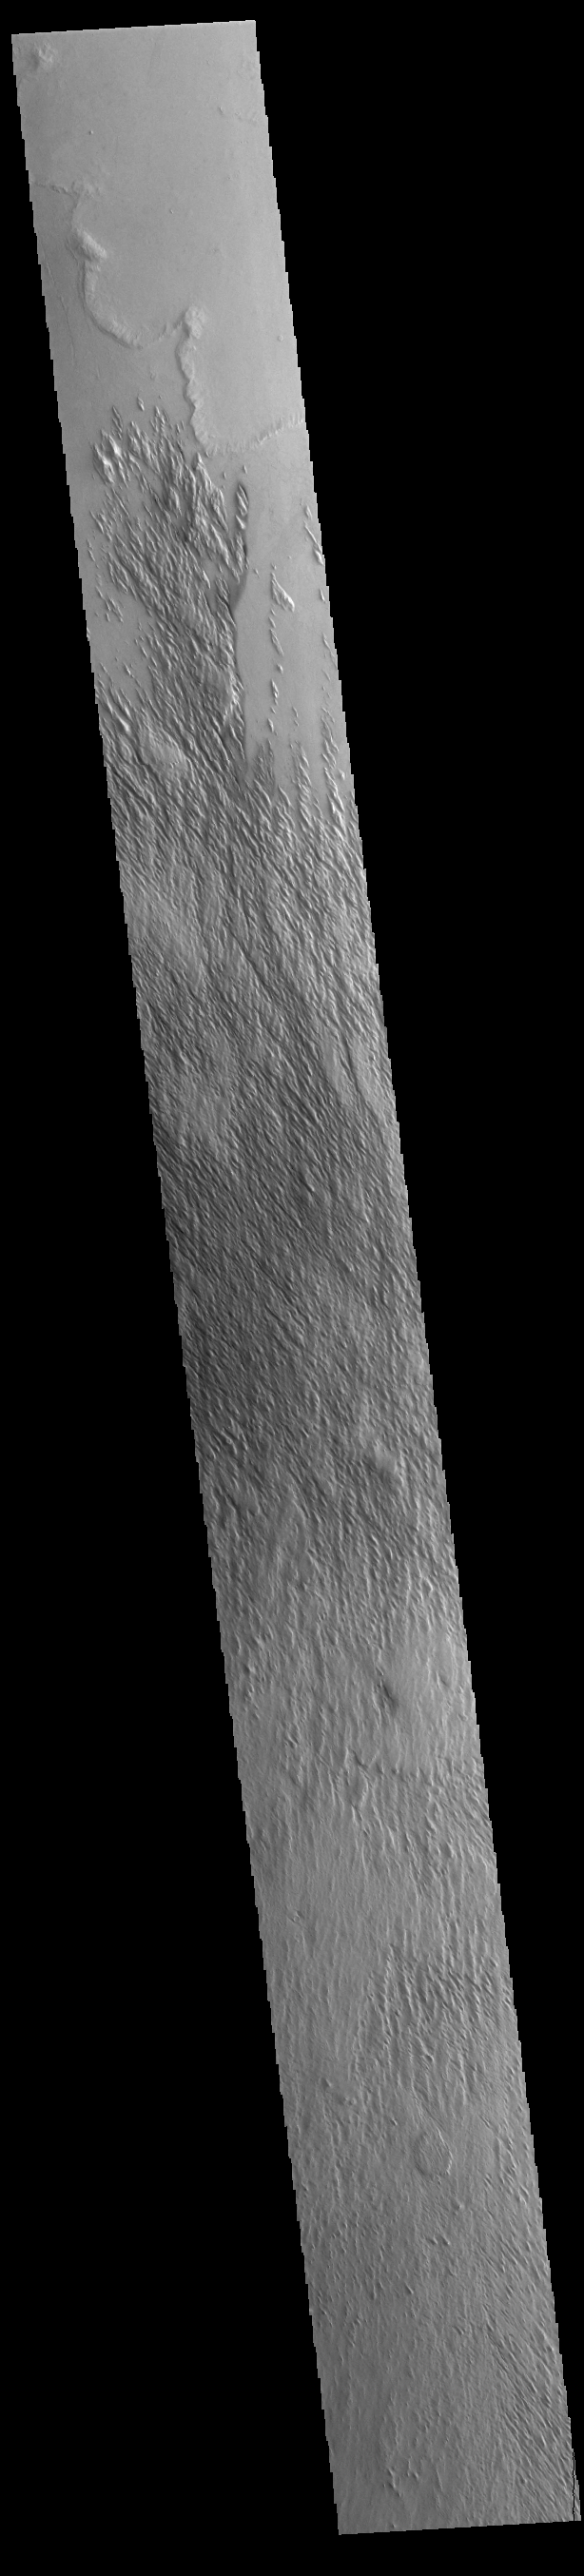

Eumenides Dorsum

Today’s VIS image shows part of the northern extent of Eumenides Dorsum, a large linear rise located in southern Amazonis Planitia. This area of Mars is dominated by poorly cemented surface material that is easily eroded by the wind. Features align with wind direction, indicating that the winds in this region blew along a northwest/southeast trend. Eumenides Dorsum is part of the larger Medusa Fossae Formation of wind eroded materials south and southwest of Olympus Mons. The nature of the material being eroded is not known, but may be ash fall deposits, sourced from the Tharsis and Apollinaris volcanoes.

Credit: NASA/JPL-Caltech/ASU